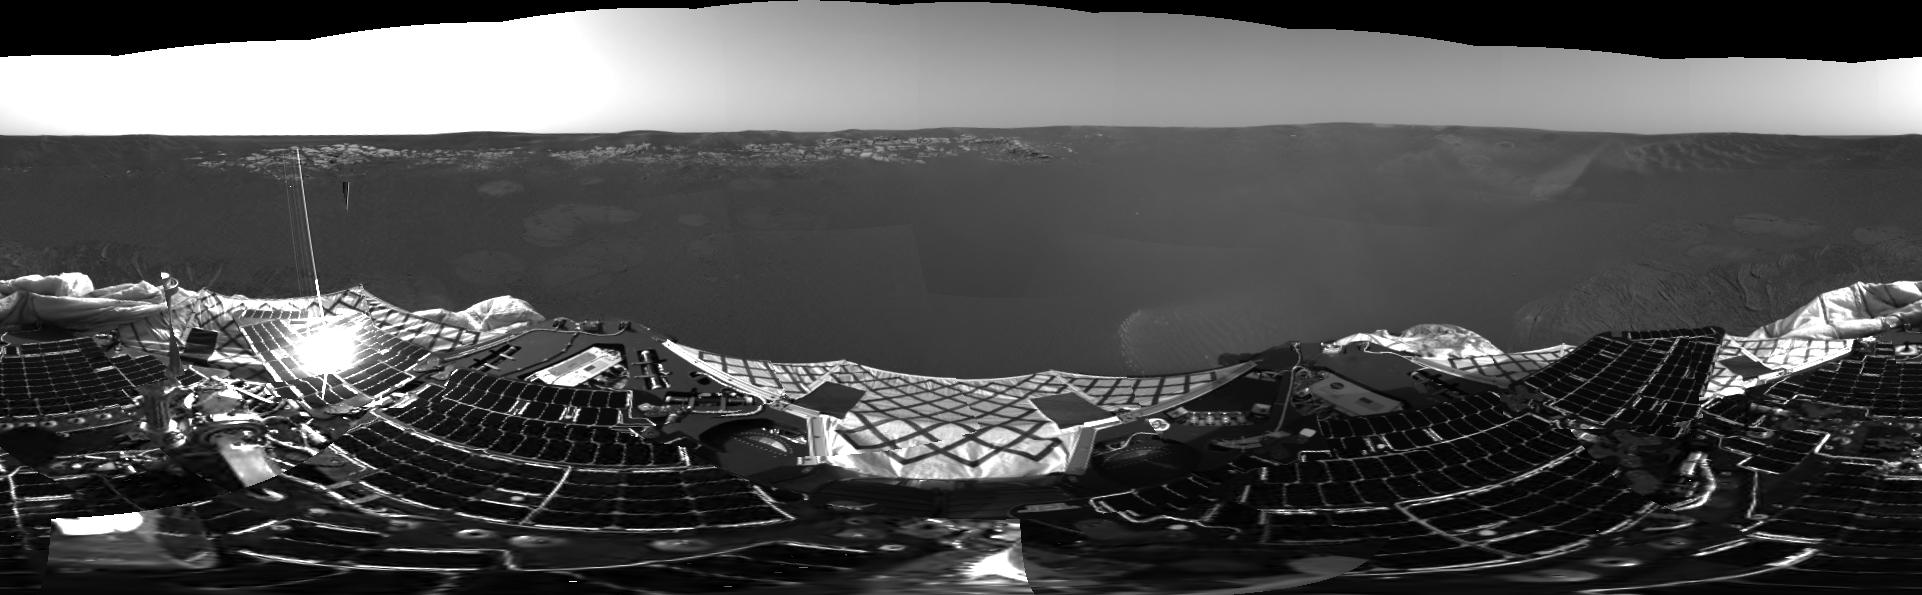

First Panoramic Look at Meridiani Planum, Mars

This 360-degree panorama is one of the first images beamed back to Earth from the Mars Exploration Rover Opportunity shortly after it touched down at Meridiani Planum, Mars. The image was captured by the rover’s navigation camera.

Credit: NASA/JPL